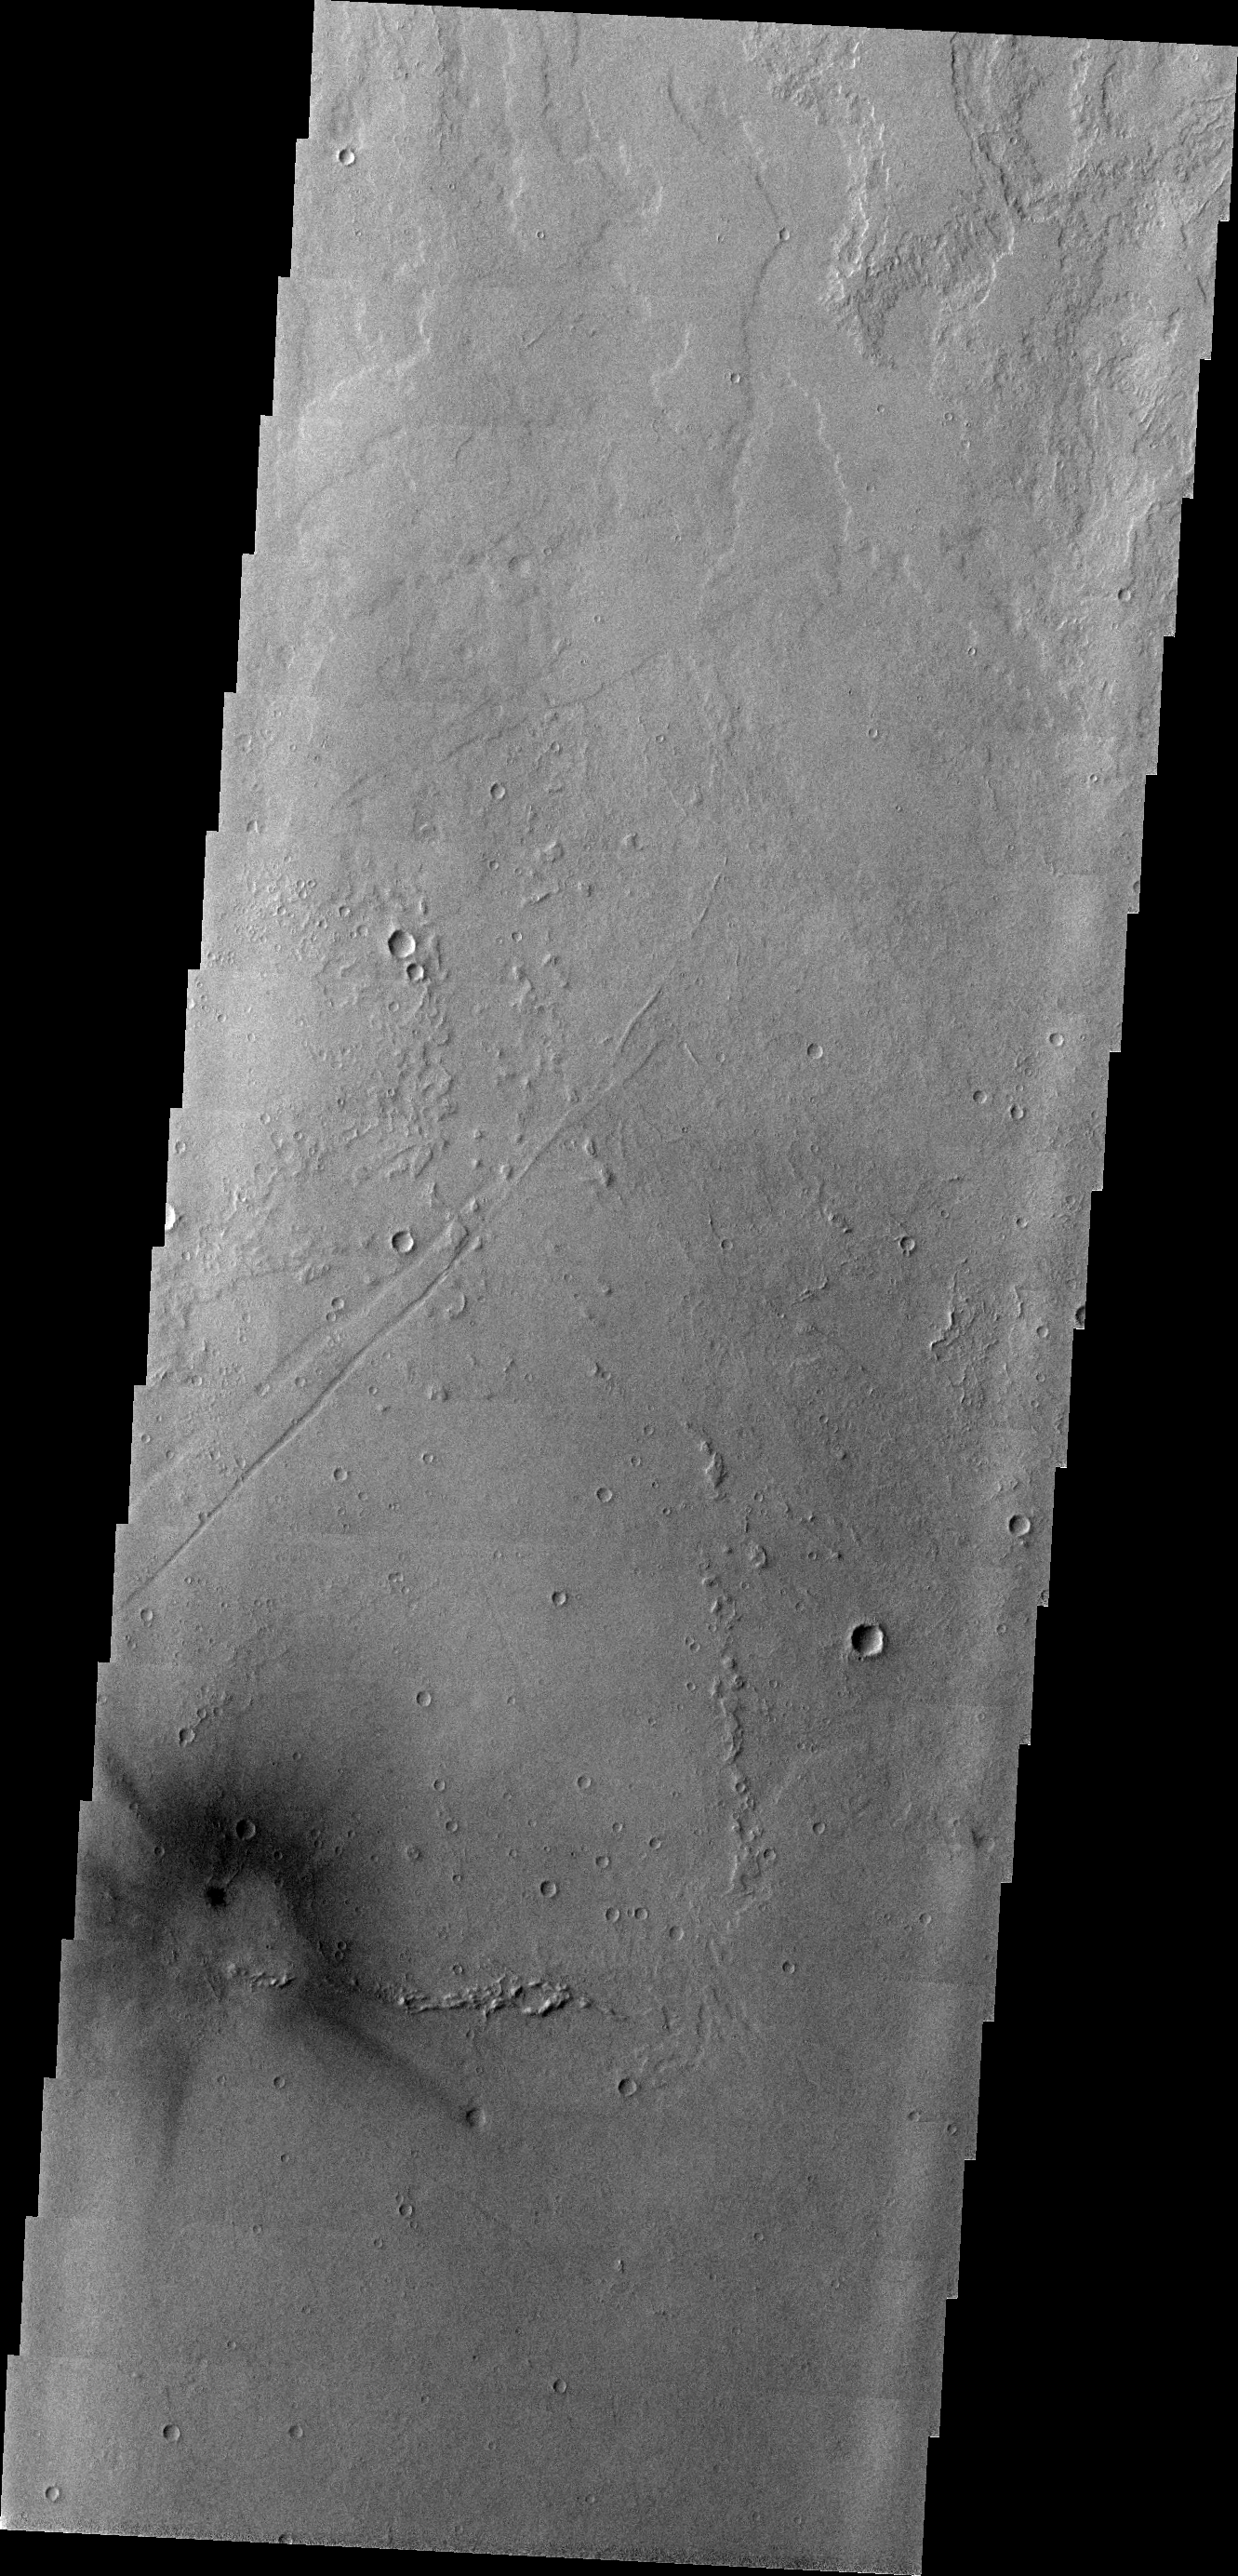

Big Blast

East of Jovis Tholus and in the midst of the Tharsis Volcanic field this dark, rayed spot is seen. Most likely this mark represents the shock wave of an incoming meteoroid that burned up before impact. The shock wave blasted the fine material away, leaving the darker basaltic surface exposed.

Image information: VIS instrument. Latitude 17.3N, Longitude 246.5E. 18 meter/pixel resolution.

Please see the THEMIS Data Citation Note for details on crediting THEMIS images.

Note: this THEMIS visual image has not been radiometrically nor geometrically calibrated for this preliminary release. An empirical correction has been performed to remove instrumental effects. A linear shift has been applied in the cross-track and down-track direction to approximate spacecraft and planetary motion. Fully calibrated and geometrically projected images will be released through the Planetary Data System in accordance with Project policies at a later time.

NASA’s Jet Propulsion Laboratory manages the 2001 Mars Odyssey mission for NASA’s Office of Space Science, Washington, D.C. The Thermal Emission Imaging System (THEMIS) was developed by Arizona State University, Tempe, in collaboration with Raytheon Santa Barbara Remote Sensing. The THEMIS investigation is led by Dr. Philip Christensen at Arizona State University. Lockheed Martin Astronautics, Denver, is the prime contractor for the Odyssey project, and developed and built the orbiter. Mission operations are conducted jointly from Lockheed Martin and from JPL, a division of the California Institute of Technology in Pasadena.

Credit: NASA/JPL/ASU